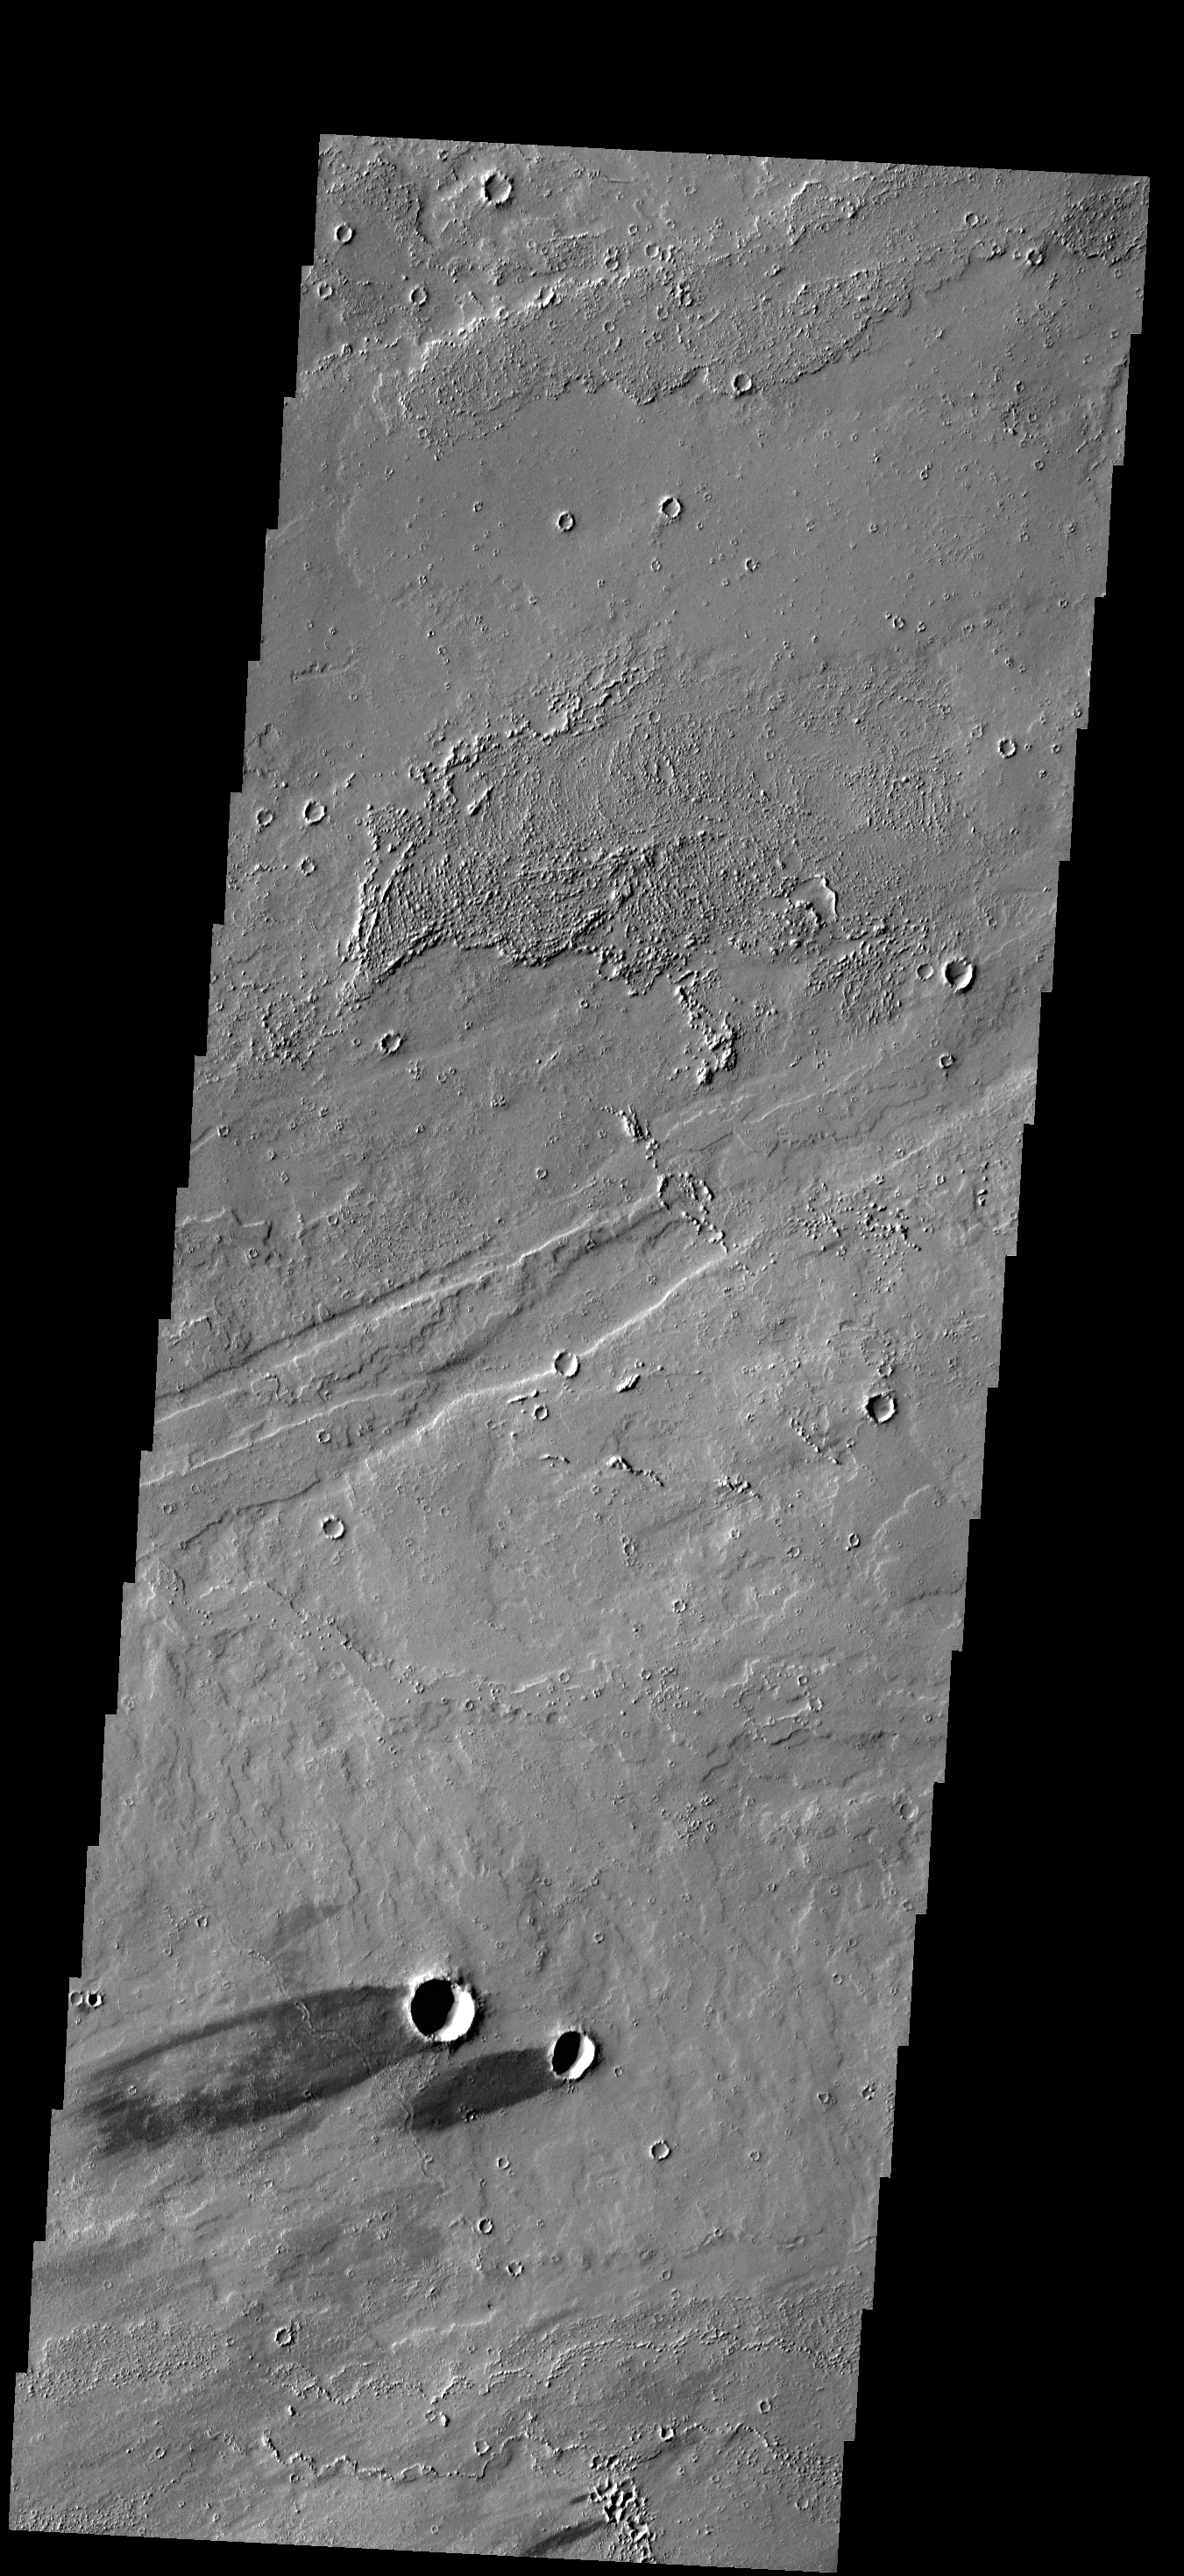

Windstreaks

The two dark windstreaks in this VIS image are located on the extensive lava plains of Daedalia Planum.

Credit: NASA/JPL-Caltech/ASU